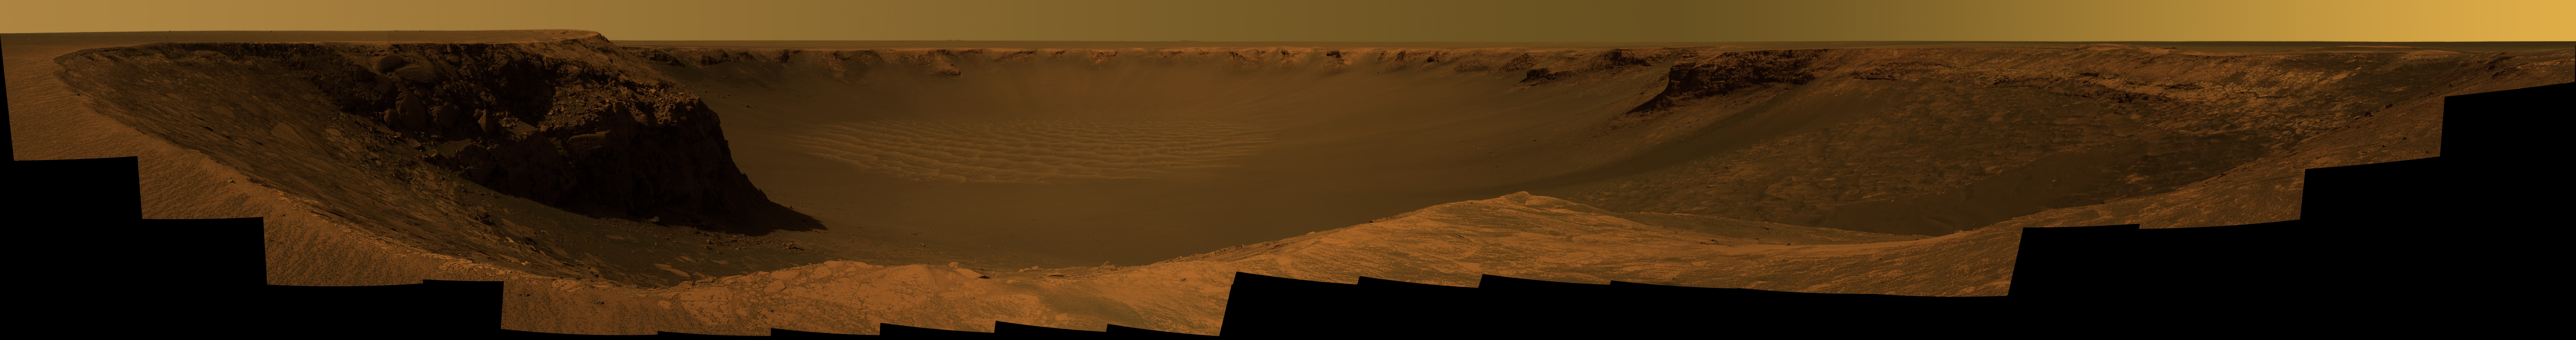

Panorama from ‘Cape Verde’

NASA’s Mars Exploration Rover Opportunity captured this vista of “Victoria Crater” from the viewpoint of “Cape Verde,” one of the promontories that are part of the scalloped rim of the crater. Opportunity drove onto Cape Verde shortly after arriving at the rim of Victoria in September 2006. The view combines hundreds of exposures taken by the rover’s panoramic camera (Pancam). The camera began taking the component images during Opportunity’s 970th Martian day, or sol, on Mars (Oct. 16, 2006). Work on the panorama continued through the solar conjunction period, when Mars was nearly behind the sun from Earth’s perspective and communications were minimized. Acquisition of images for this panorama was completed on Opportunity’s 991st sol (Nov. 7, 2006).

The top of Cape Verde is in the immediate foreground at the center of the image. To the left and right are two of the more gradually sloped bays that alternate with the cliff-faced capes or promontories around the rim of the crater. “Duck Bay,” where Opportunity first reached the rim, is to the right. Beyond Duck Bay counterclockwise around the rim, the next promontory is “Cabo Frio,” about 150 meters (500 feet) from the rover. On the left side of the panorama is “Cape St. Mary,” the next promontory clockwise from Cape Verde and about 40 meters (130 feet) from the rover. The vantage point atop Cape Verde offered a good view of the rock layers in the cliff face of Cape St. Mary, which is about 15 meters or 50 feet tall. By about two weeks after the Pancam finished collecting the images for this panorama, Opportunity had driven to Cape St. Mary and was photographing Cape Verde’s rock layers.

The far side of the crater lies about 800 meters (half a mile) away, toward the southeast.

This approximately true-color view combines images taken through three of the Pancam’s filters, admitting light with wavelengths centered at 750 nanometers (near infrared), 530 nanometers (green) and 430 nanometers (violet).

Credit: NASA/JPL-Caltech/Cornell